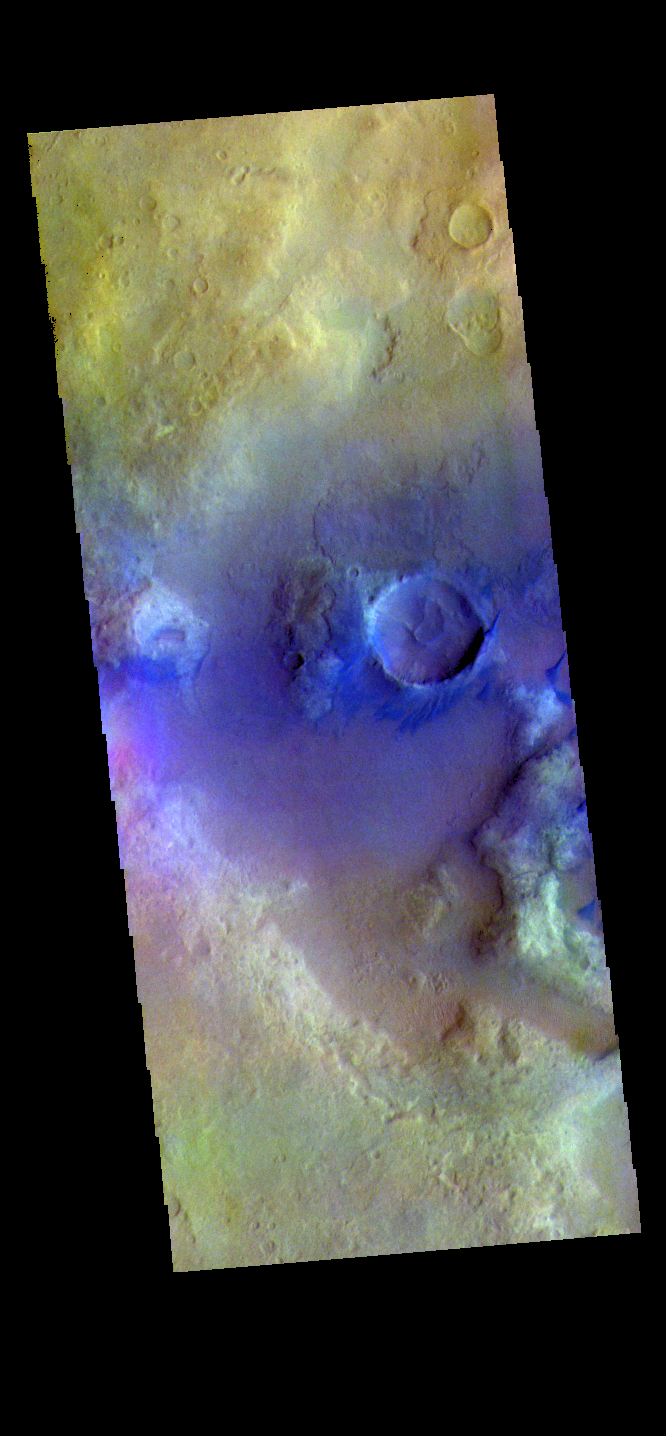

Noachis Terra Crater – False Color

The THEMIS VIS camera contains 5 filters. The data from different filters can be combined in multiple ways to create a false color image. These false color images may reveal subtle variations of the surface not easily identified in a single band image. Today’s false color image shows the floor of an unnamed crater in Noachis Terra.

Credit: NASA/JPL-Caltech/ASU